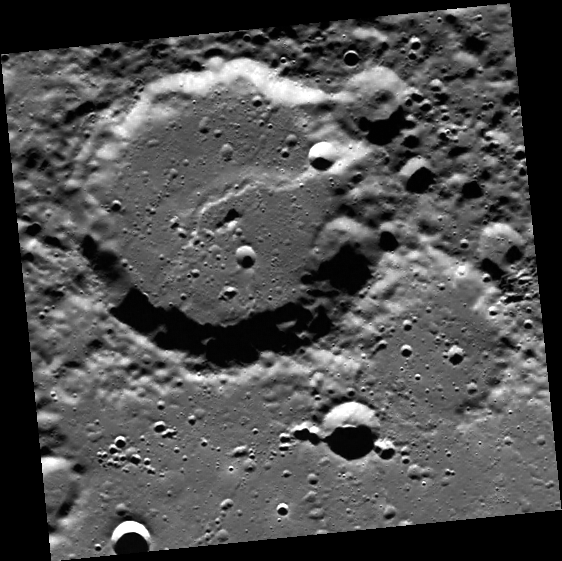

In the Wink of an Eye

The feature that causes this crater to appear to be winking is called a lobate scarp. Lobate scarps are compressional features on Mercury’s surface that are thought to be caused by the planet shrinking as it cooled. They can be found on many areas of Mercury such as in this image.

This image was acquired as part of MDIS’s high-resolution surface morphology base map. The surface morphology base map will cover more than 90% of Mercury’s surface with an average resolution of 250 meters/pixel (0.16 miles/pixel or 820 feet/pixel). Images acquired for the surface morphology base map typically have off-vertical Sun angles (i.e., high incidence angles) and visible shadows so as to reveal clearly the topographic form of geologic features.

The MESSENGER spacecraft is the first ever to orbit the planet Mercury, and the spacecraft’s seven scientific instruments and radio science investigation are unraveling the history and evolution of the Solar System’s innermost planet. Visit the Why Mercury? section of this website to learn more about the key science questions that the MESSENGER mission is addressing.

Date acquired: May 23, 2011
Image Mission Elapsed Time (MET): 214633316
Image ID: 288293
Instrument: Wide Angle Camera (WAC) of the Mercury Dual Imaging System (MDIS)
WAC filter: 7 (748 nanometers)
Center Latitude: 77.02°
Center Longitude: 192.3° E
Resolution: 155 meters/pixel
Scale: The crater with the scarp passing through it is approximately 44 km (27 mi) across.
Incidence Angle: 77.1°
Emission Angle: 0.1°
Phase Angle: 77.1°

These images are from MESSENGER, a NASA Discovery mission to conduct the first orbital study of the innermost planet, Mercury. For information regarding the use of images, see the MESSENGER image use policy.

Credit: NASA/Johns Hopkins University Applied Physics Laboratory/Carnegie Institution of Washington